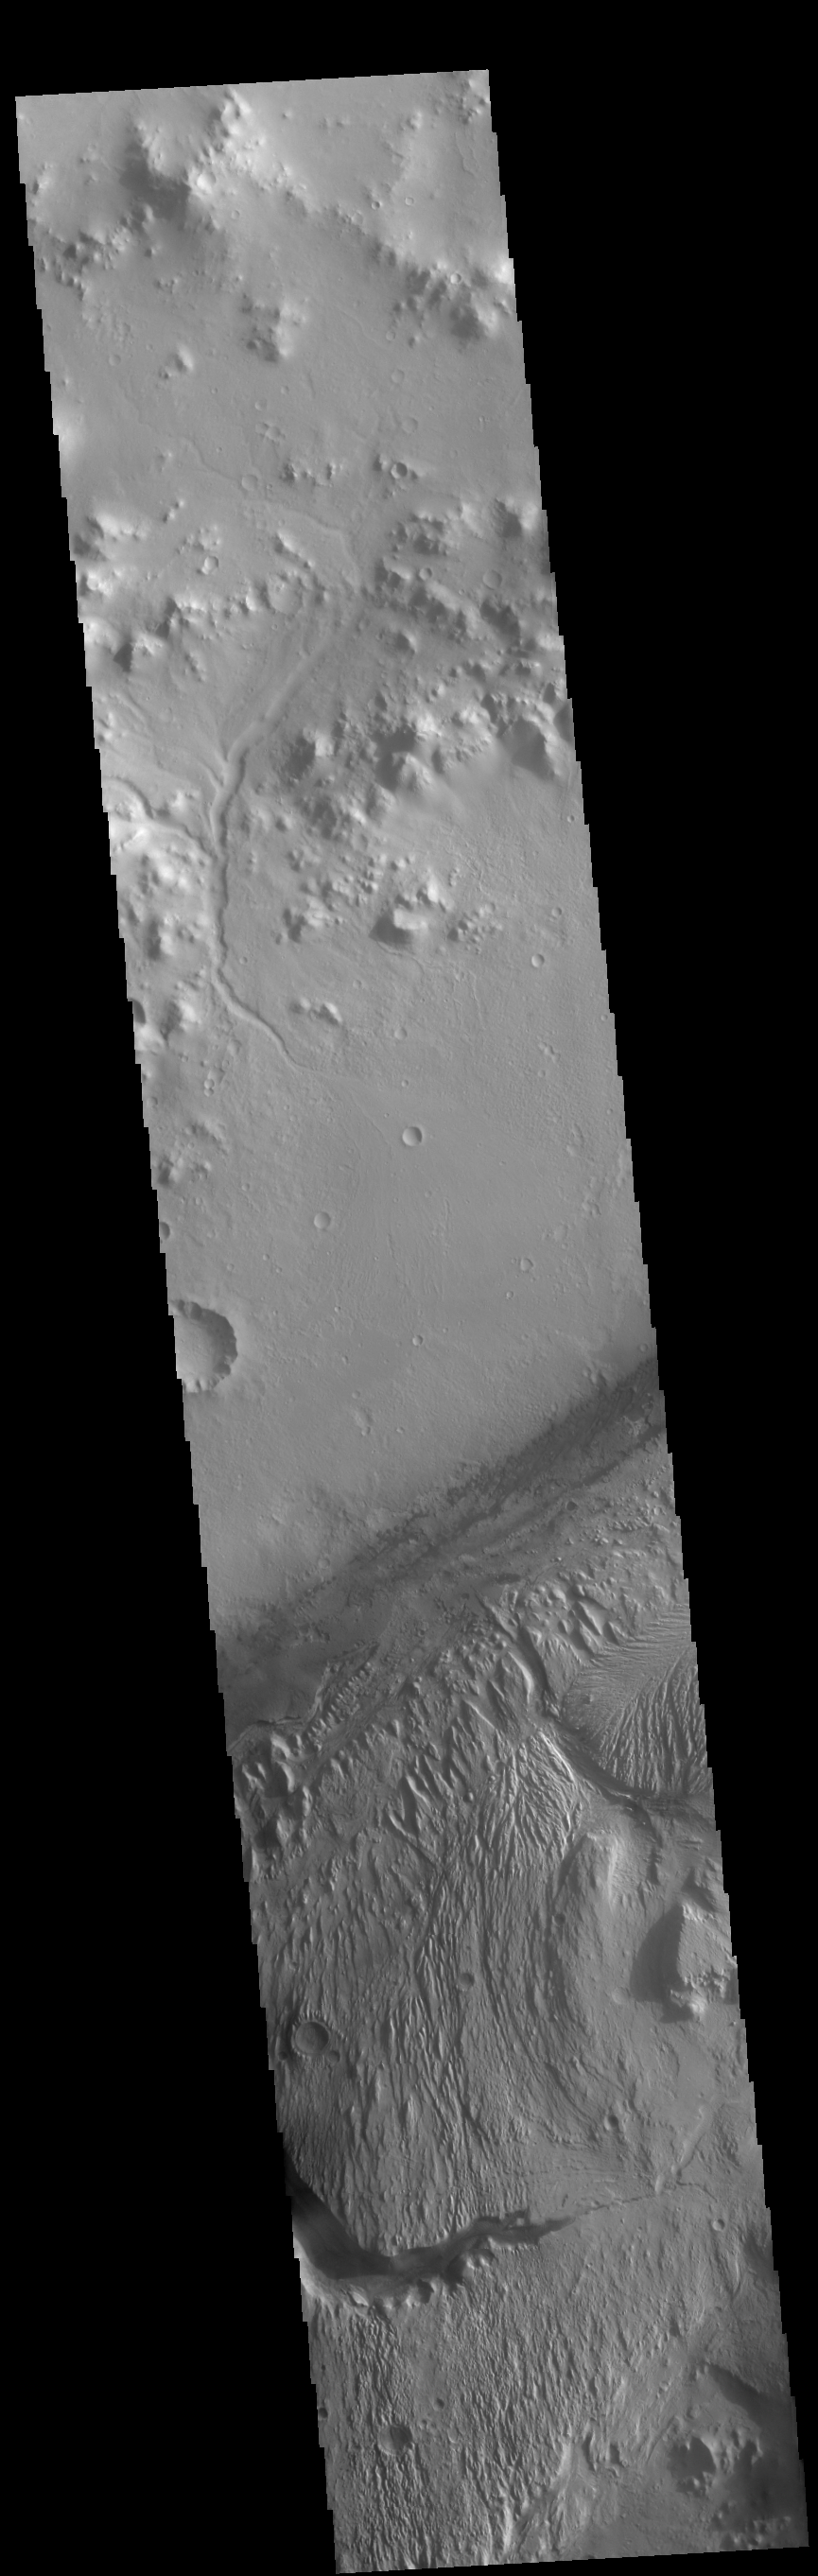

Gale Crater

This VIS image shows part of Gale Crater. Gale Crater is the home of the Curiosity Rover.

Credit: NASA/JPL-Caltech/ASU